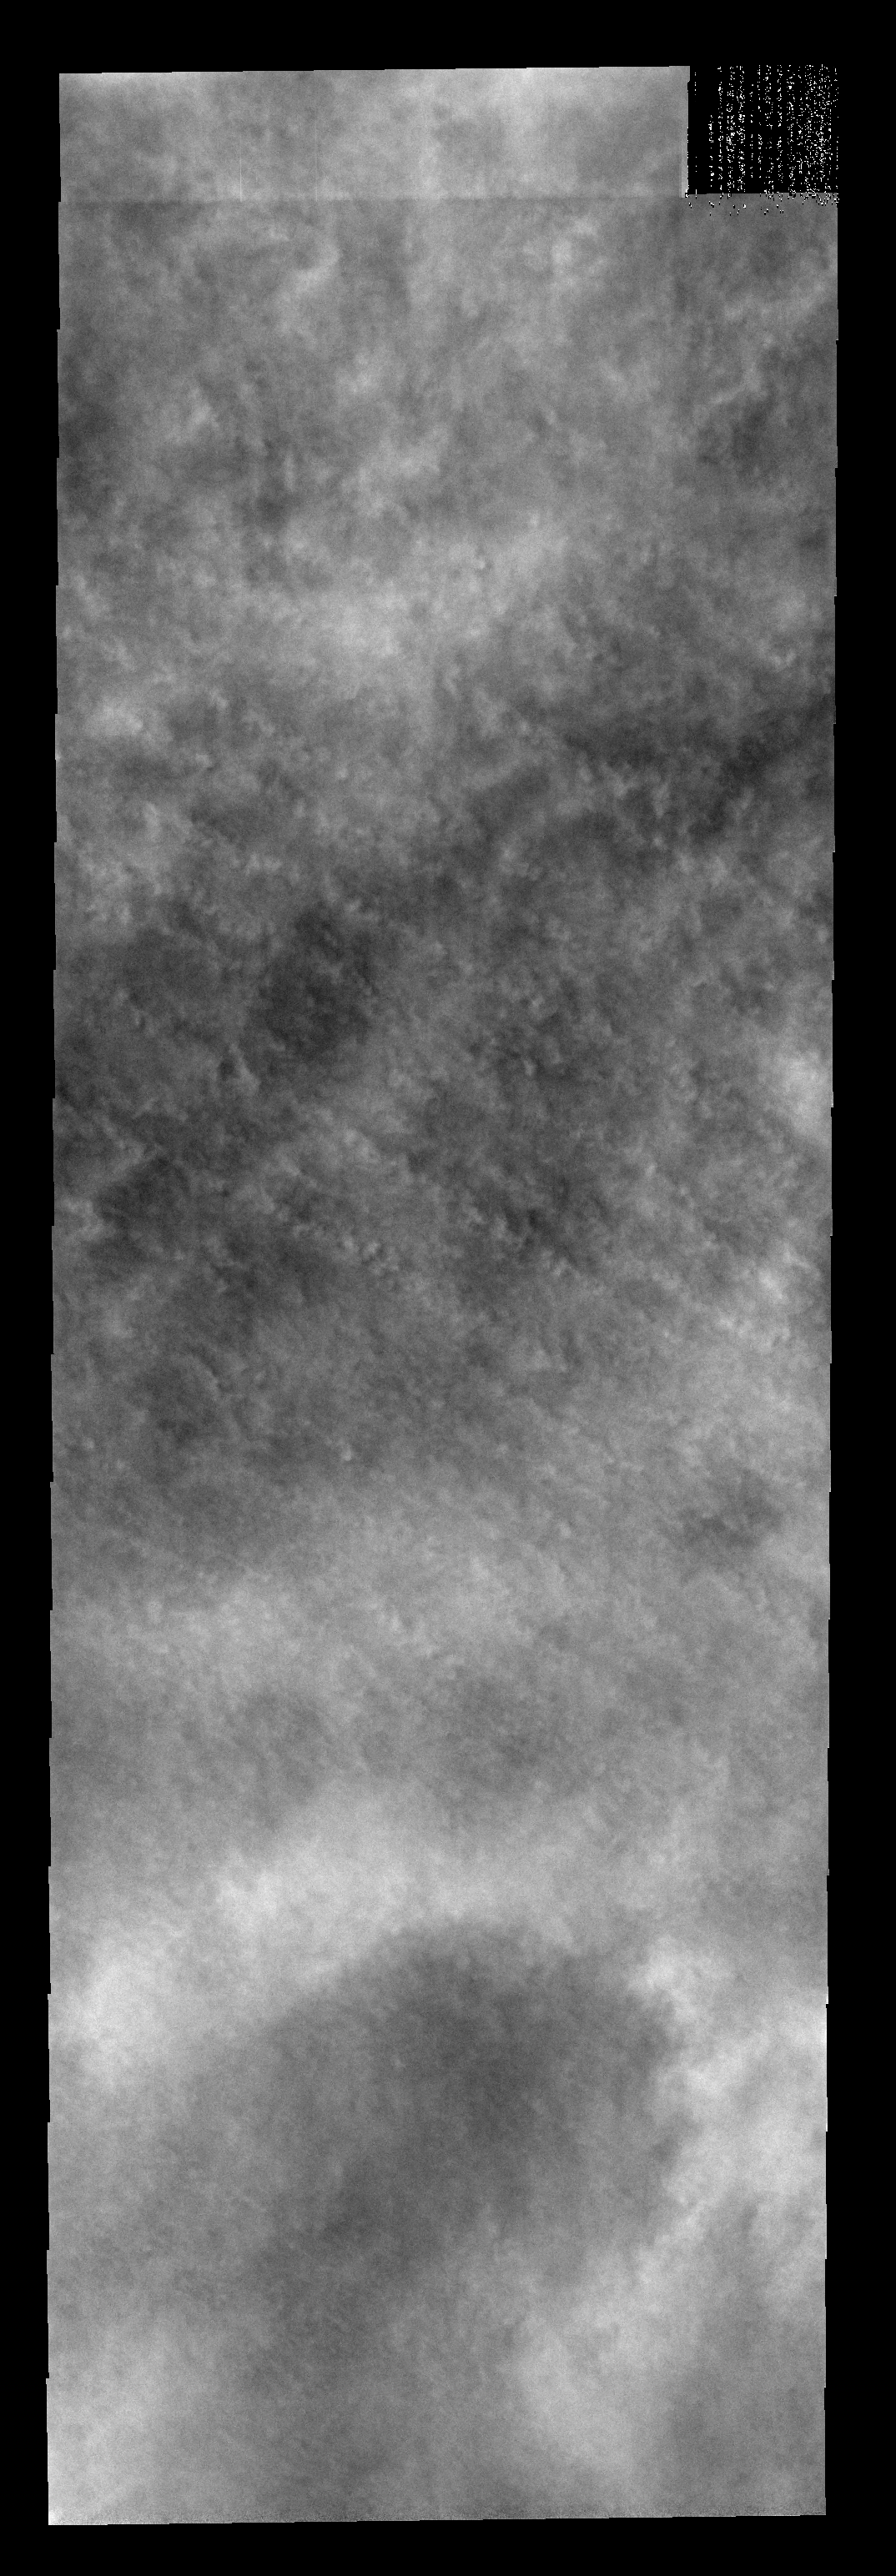

Southern Clouds

These clouds occurred near the south polar cap at the end of southern summer.

Image information: VIS instrument. Latitude -80.3N, Longitude 84.9E. 17 meter/pixel resolution.

Please see the THEMIS Data Citation Note for details on crediting THEMIS images.

Note: this THEMIS visual image has not been radiometrically nor geometrically calibrated for this preliminary release. An empirical correction has been performed to remove instrumental effects. A linear shift has been applied in the cross-track and down-track direction to approximate spacecraft and planetary motion. Fully calibrated and geometrically projected images will be released through the Planetary Data System in accordance with Project policies at a later time.

NASA’s Jet Propulsion Laboratory manages the 2001 Mars Odyssey mission for NASA’s Office of Space Science, Washington, D.C. The Thermal Emission Imaging System (THEMIS) was developed by Arizona State University, Tempe, in collaboration with Raytheon Santa Barbara Remote Sensing. The THEMIS investigation is led by Dr. Philip Christensen at Arizona State University. Lockheed Martin Astronautics, Denver, is the prime contractor for the Odyssey project, and developed and built the orbiter. Mission operations are conducted jointly from Lockheed Martin and from JPL, a division of the California Institute of Technology in Pasadena.

Credit: NASA/JPL/ASU